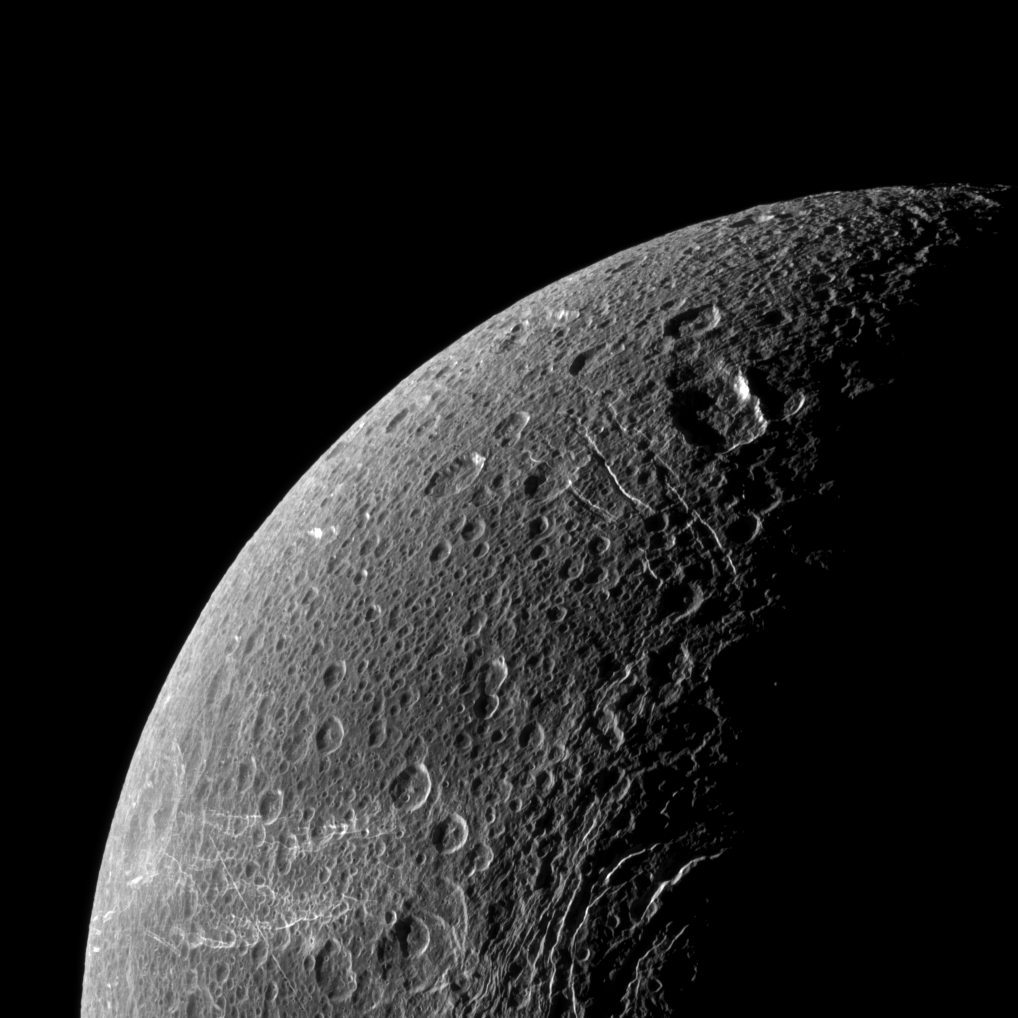

Trailing Wisps

Wispy terrain reflects sunlight brightly in the lower left of this Cassini image of the northern latitudes of Saturn’s moon Dione.

These “wisps” are actually fractures on the trailing hemisphere of Dione. See PIA10560 to learn more.

Lit terrain seen here is between the trailing hemisphere and the Saturn-facing side of Dione (1,123 kilometers, or 698 miles across). North is up.

The image was taken in visible light with the Cassini spacecraft narrow-angle camera on Dec. 20, 2010. The view was obtained at a distance of approximately 107,000 kilometers (67,000 miles) from Dione and at a Sun-Dione-spacecraft, or phase, angle of 109 degrees. Image scale is 640 meters (2,100 feet) per pixel.

The Cassini-Huygens mission is a cooperative project of NASA, the European Space Agency and the Italian Space Agency. The Jet Propulsion Laboratory, a division of the California Institute of Technology in Pasadena, manages the mission for NASA’s Science Mission Directorate, Washington, D.C. The Cassini orbiter and its two onboard cameras were designed, developed and assembled at JPL. The imaging operations center is based at the Space Science Institute in Boulder, Colo.

Credit: NASA/JPL/Space Science Institute